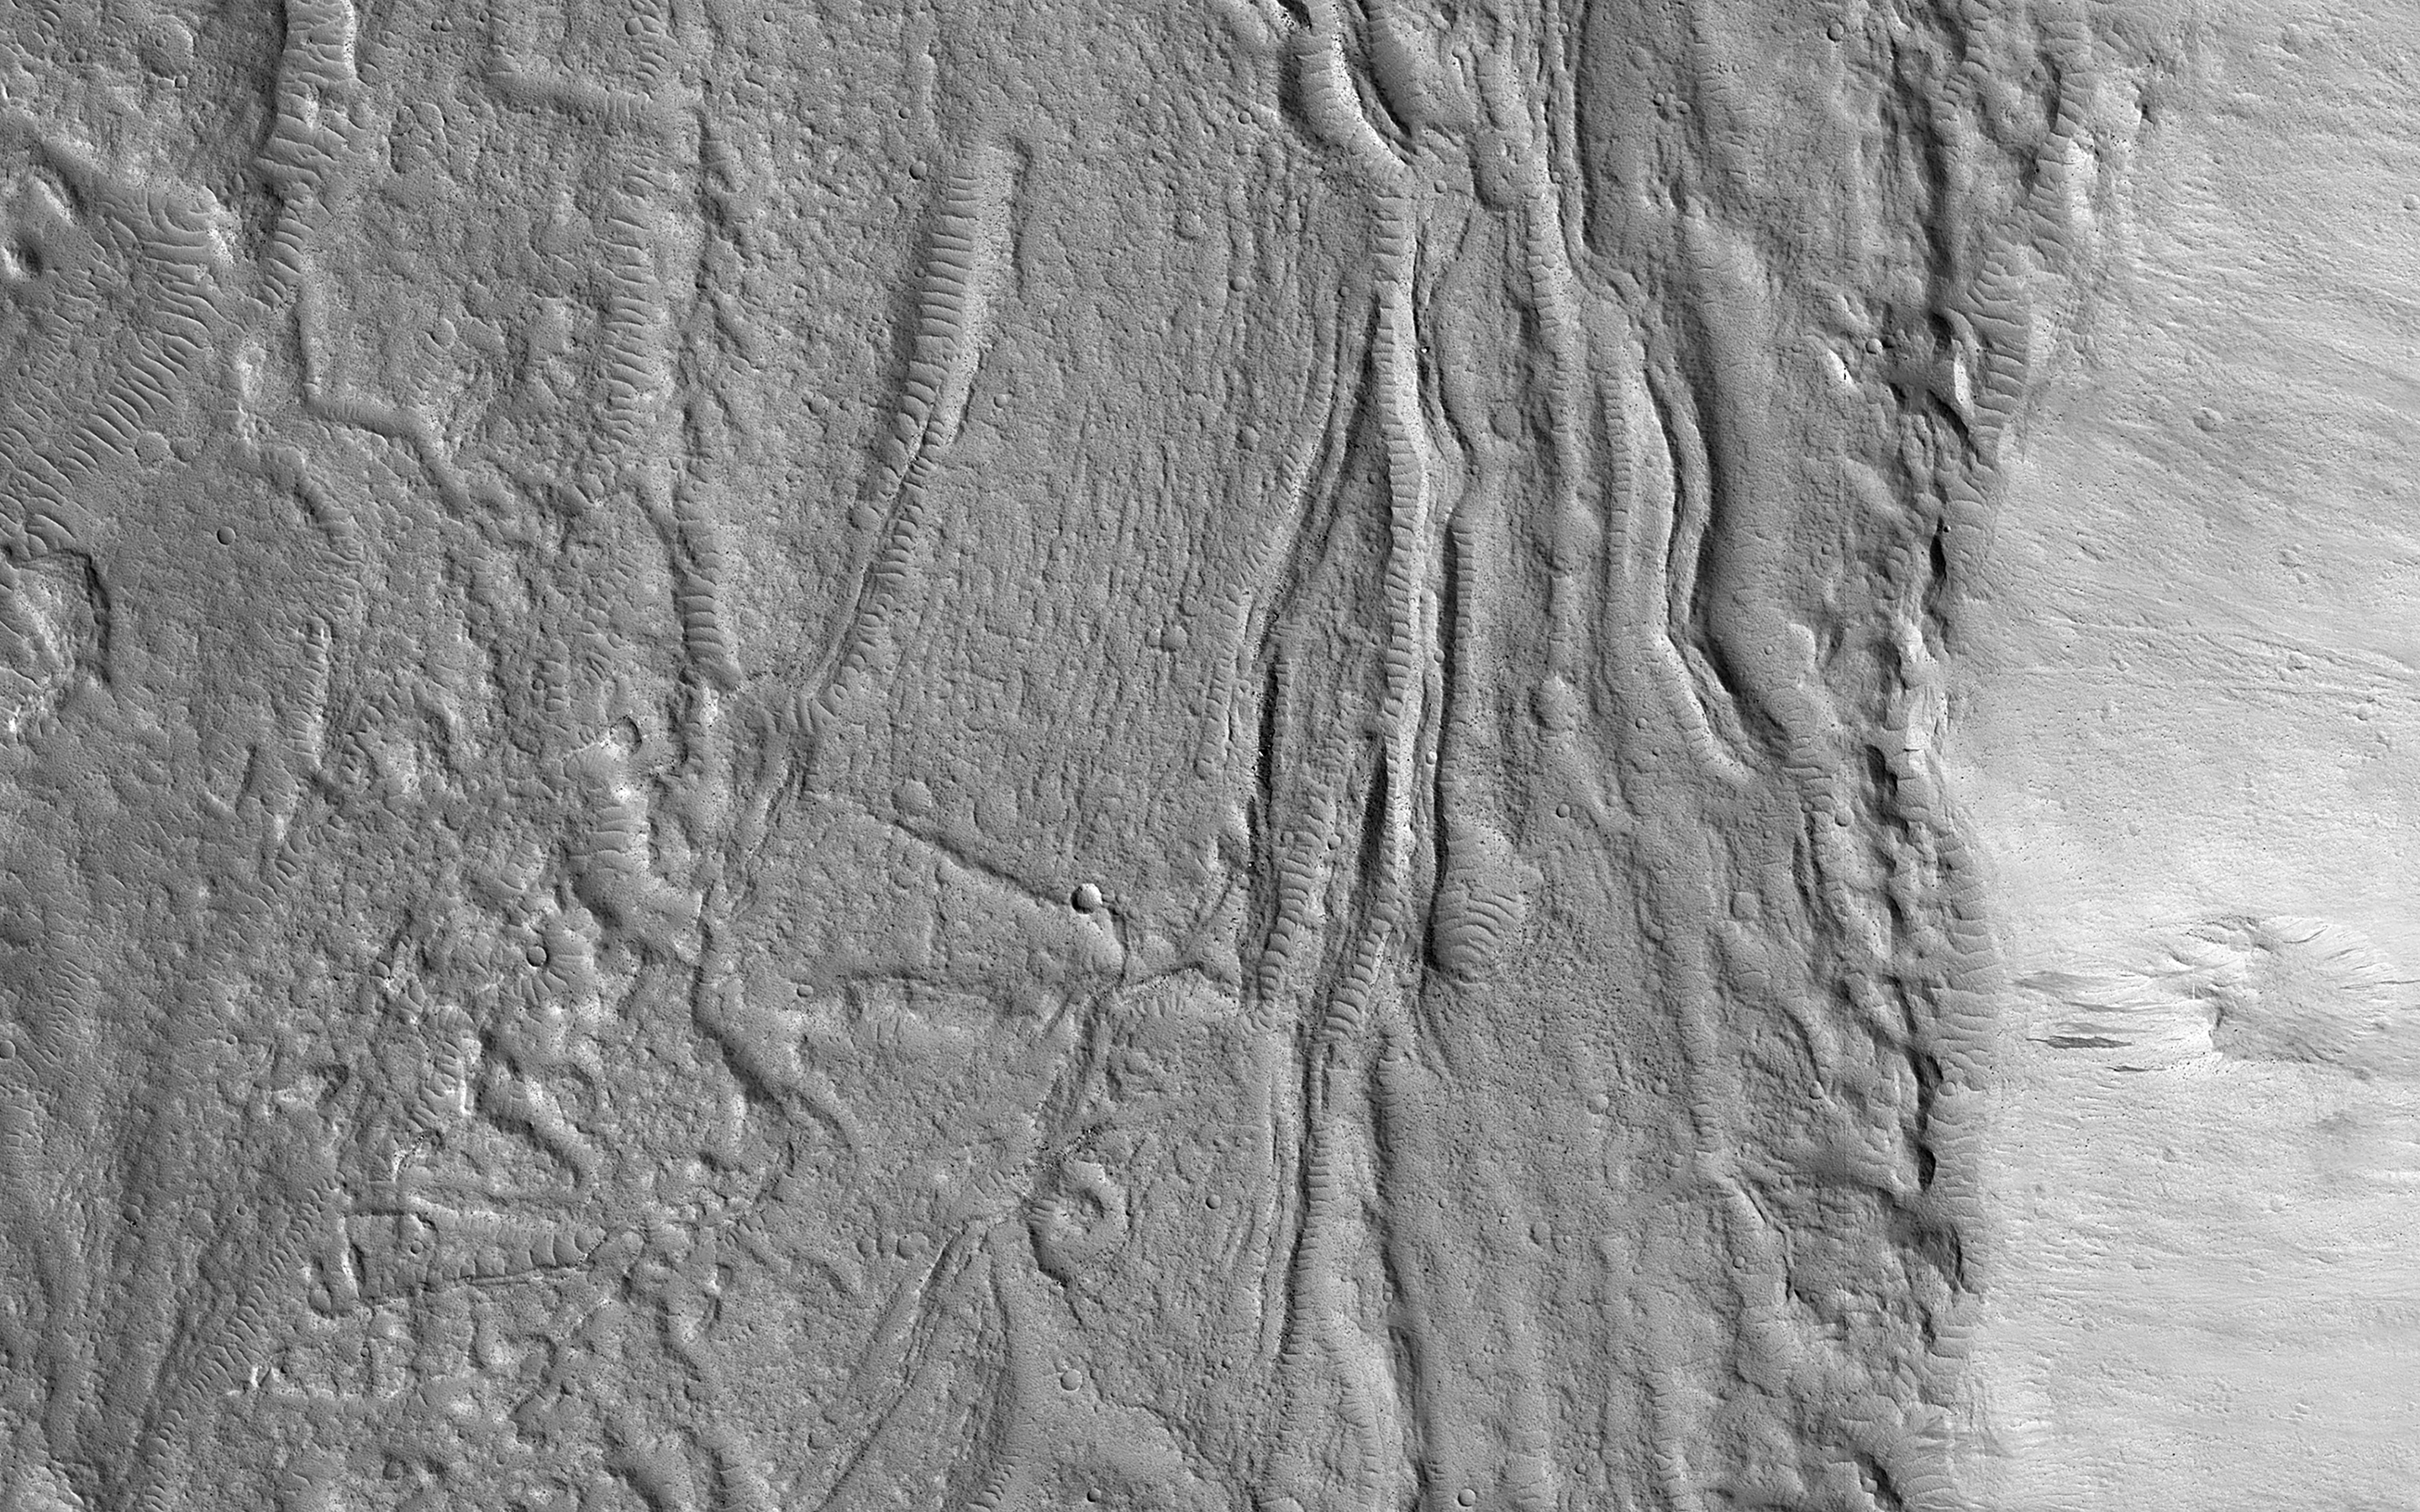

Glacial (Ice) or Lava Flow?

The geologic setting and latitude here suggest this is a glacial (ice-rich) flow, but the surface is broken into plates like many lava flows on Mars. An image was targeted here to get a better look.

At the meter-scale resolution of HiRISE, we see a hummocky surface with boulders and craters plus some wind-blown landforms that seems consistent with either the glacial or lava hypothesis. This is a common result: getting a higher-resolution image doesn’t necessarily provide more information about large-scale processes, instead providing information about how the surface has been modified.

The map is projected here at a scale of 50 centimeters (19.7 inches) per pixel. (The original image scale is 50.2 centimeters [19.8 inches] per pixel [with 2 x 2 binning]; objects on the order of 151 centimeters [59.4 inches] across are resolved.) North is up.

This is a stereo pair with ESP_077333_2100.

The University of Arizona, in Tucson, operates HiRISE, which was built by Ball Aerospace & Technologies Corp., in Boulder, Colorado. NASA’s Jet Propulsion Laboratory, a division of Caltech in Pasadena, California, manages the Mars Reconnaissance Orbiter Project for NASA’s Science Mission Directorate, Washington.

Credit: NASA/JPL-Caltech/University of Arizona